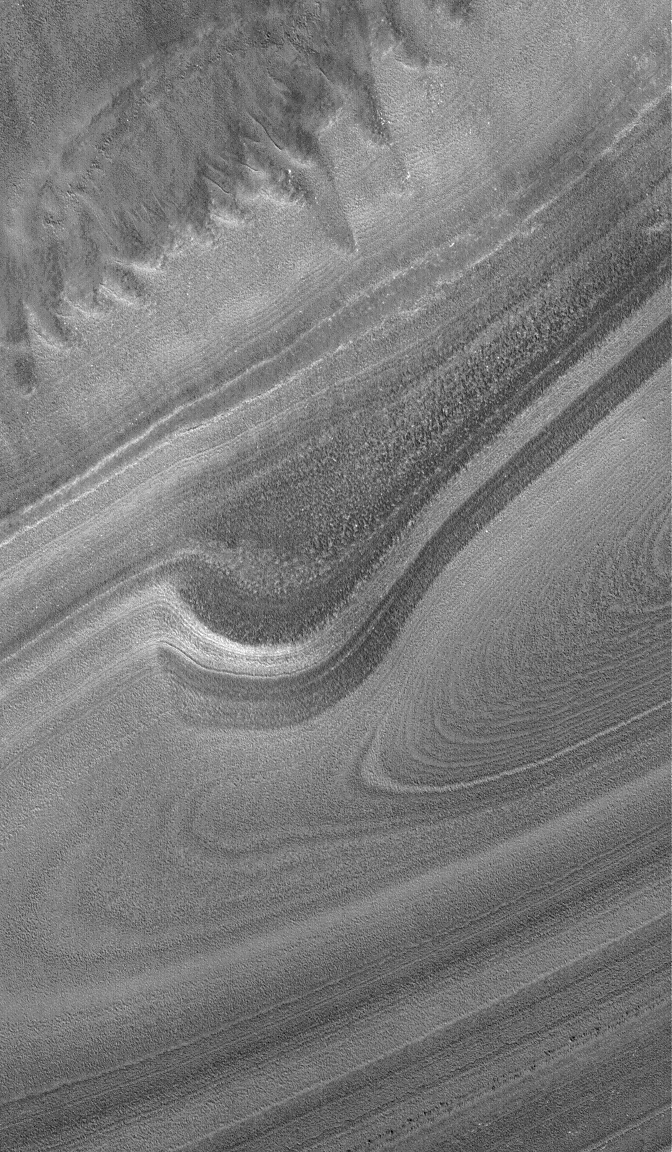

North Polar Layers

3 December 2004
This Mars Global Surveyor (MGS) Mars Orbiter Camera (MOC) image shows an exposure of finely-detailed layers in the martian north polar region. The polar ice cap, which is made up of frozen water (whereas the south polar cap is mostly frozen carbon dioxide), is underlain by a thick sequence of layers. Some have speculated that these layers may record the history of changes in martian climate during the past few hundreds of millions of years. This picture is located near 86.0°N, 30.2°W, and covers an area approximately 3 km (1.9 mi) across. Sunlight illuminates the scene from the lower left.

Credit: NASA/JPL/Malin Space Science Systems